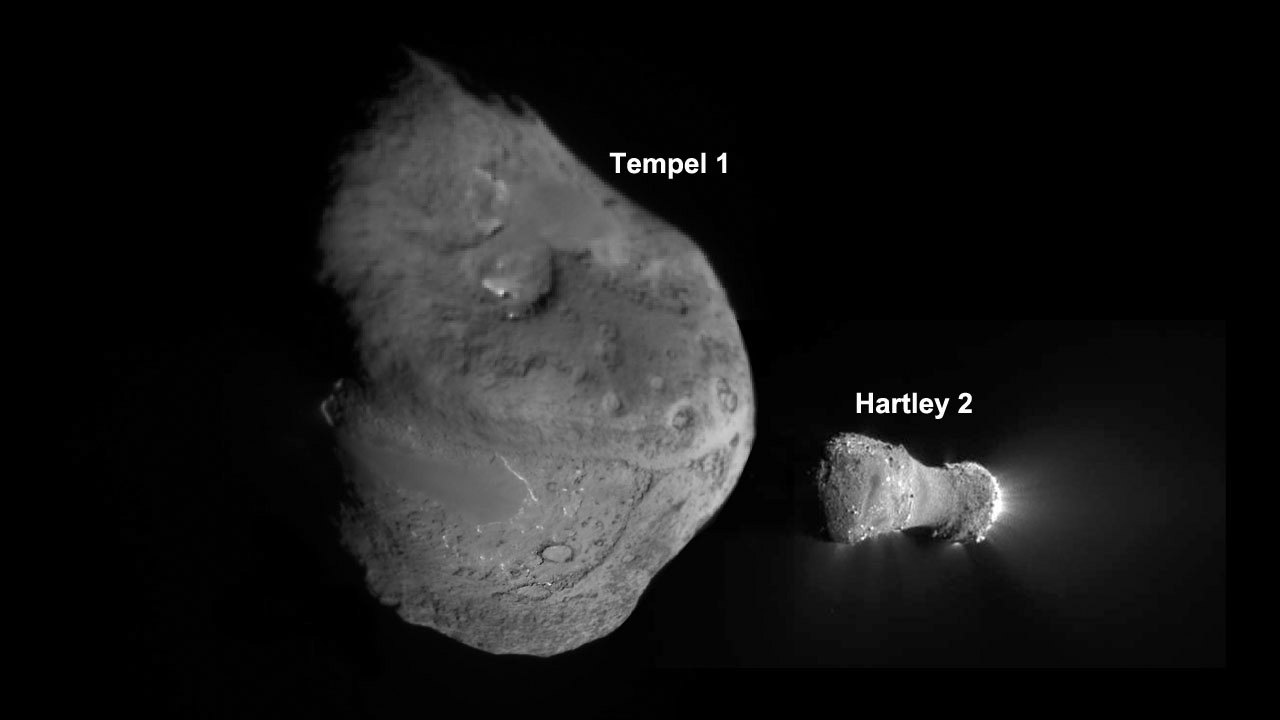

Tempel 1 and Hartley 2

This image shows the nuclei of comets Tempel 1 and Hartley 2, as imaged by NASA’s Deep Impact spacecraft, which continued as an extended mission known as EPOXI.

Tempel 1 is five times larger than Hartley 2. Visible jets are easily seen in images of Hartley 2, but required extensive processing to be seen in images of Tempel 1.

Tempel 1 is 7.6 kilometers (4.7 miles) in the longest dimension. Hartley 2 is 2.2 km (1.4 miles) long.

The Tempel 1 image was built up from more than 25 images captured by the impactor targeting sensor on July 4, 2005. The Hartley 2 image was obtained by the Medium- Resolution Imager on Nov. 4, 2010.

Credit: NASA/JPL-Caltech/UMD